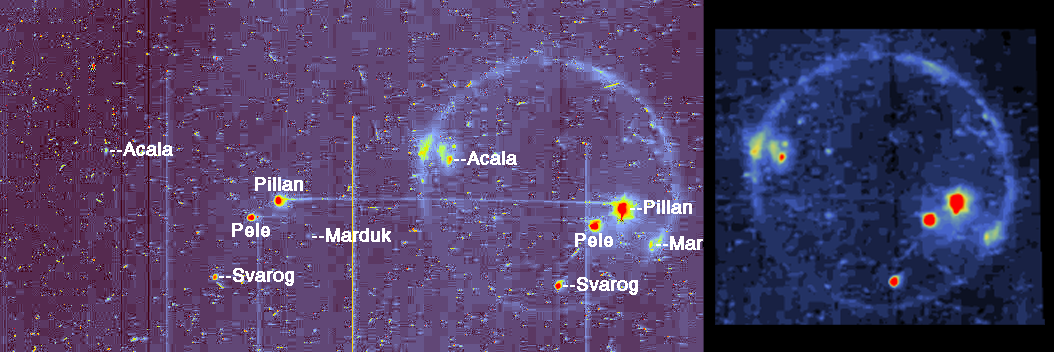

Io in Eclipse reveals High Temperature Hot Spots

These views of Jupiter’s moon Io in the eclipse of the large planet’s shadow are color coded so blue to yellow to red represents increasing brightness. The bright spots indicate the locations of volcanic vents on Io, which are spewing hot lava. This image and other data from NASA’s Galileo spacecraft indicate that the lava at Pillan Patera (marked Pillan) exceeded 1,700 degrees kelvin (2,600 degrees Fahrenheit) and may have reached 2,000 degrees kelvin (3,140 degrees Fahrenheit). The hottest eruptions on Earth today reach temperatures of about 1,500 kelvin (2,240 degrees Fahrenheit), but hotter lava erupted billions of years ago.

The left and middle parts of this picture show a “raw” image presented without processing other than color coding and labeling. Small, bright pixels and clusters of pixels represent radiation interference. The bright vertical lines are column blemishes in the imaging detector (CCD). An image of Io was acquired through both a 1- micrometer filter (left) and clear filter on the Galileo solid state imaging camera system. Both images were exposed on the same frame; however, during the left exposure, the spacecraft platform moved, causing the exposure to slide toward the clear filter position. The middle view disc combines the two exposures.

The brightest hot spot at Pillan Patera was saturated in both filters, but the platform motion resulted in a horizontal line between the Pillan positions. The unsaturated line allows measurement of Pillan’s temperature. For further information, see a report in Science magazine, Vol. 281, July 3, 1998, page 87.

The third view (right) is the processed clear filter data. Diffuse glows, produced by energized particles interacting with gases, highlight both the rim of Io’s disc and active plumes such as Marduk. North is to the top of the picture. The resolution is 14.6 kilometers (9 miles) per picture element (pixel), but camera motion smeared the hot spots over about nine pixels. They appear bigger than they really are; modeling indicates the actual hot spots are much smaller than the pixels. The image was taken on June 28, 1997 at a range of 1,440, 000 kilometers (890,000 miles).

JPL manages the Galileo mission for NASA’s Office of Space Science, Washington, DC.

Credit: NASA/JPL/University of Arizona